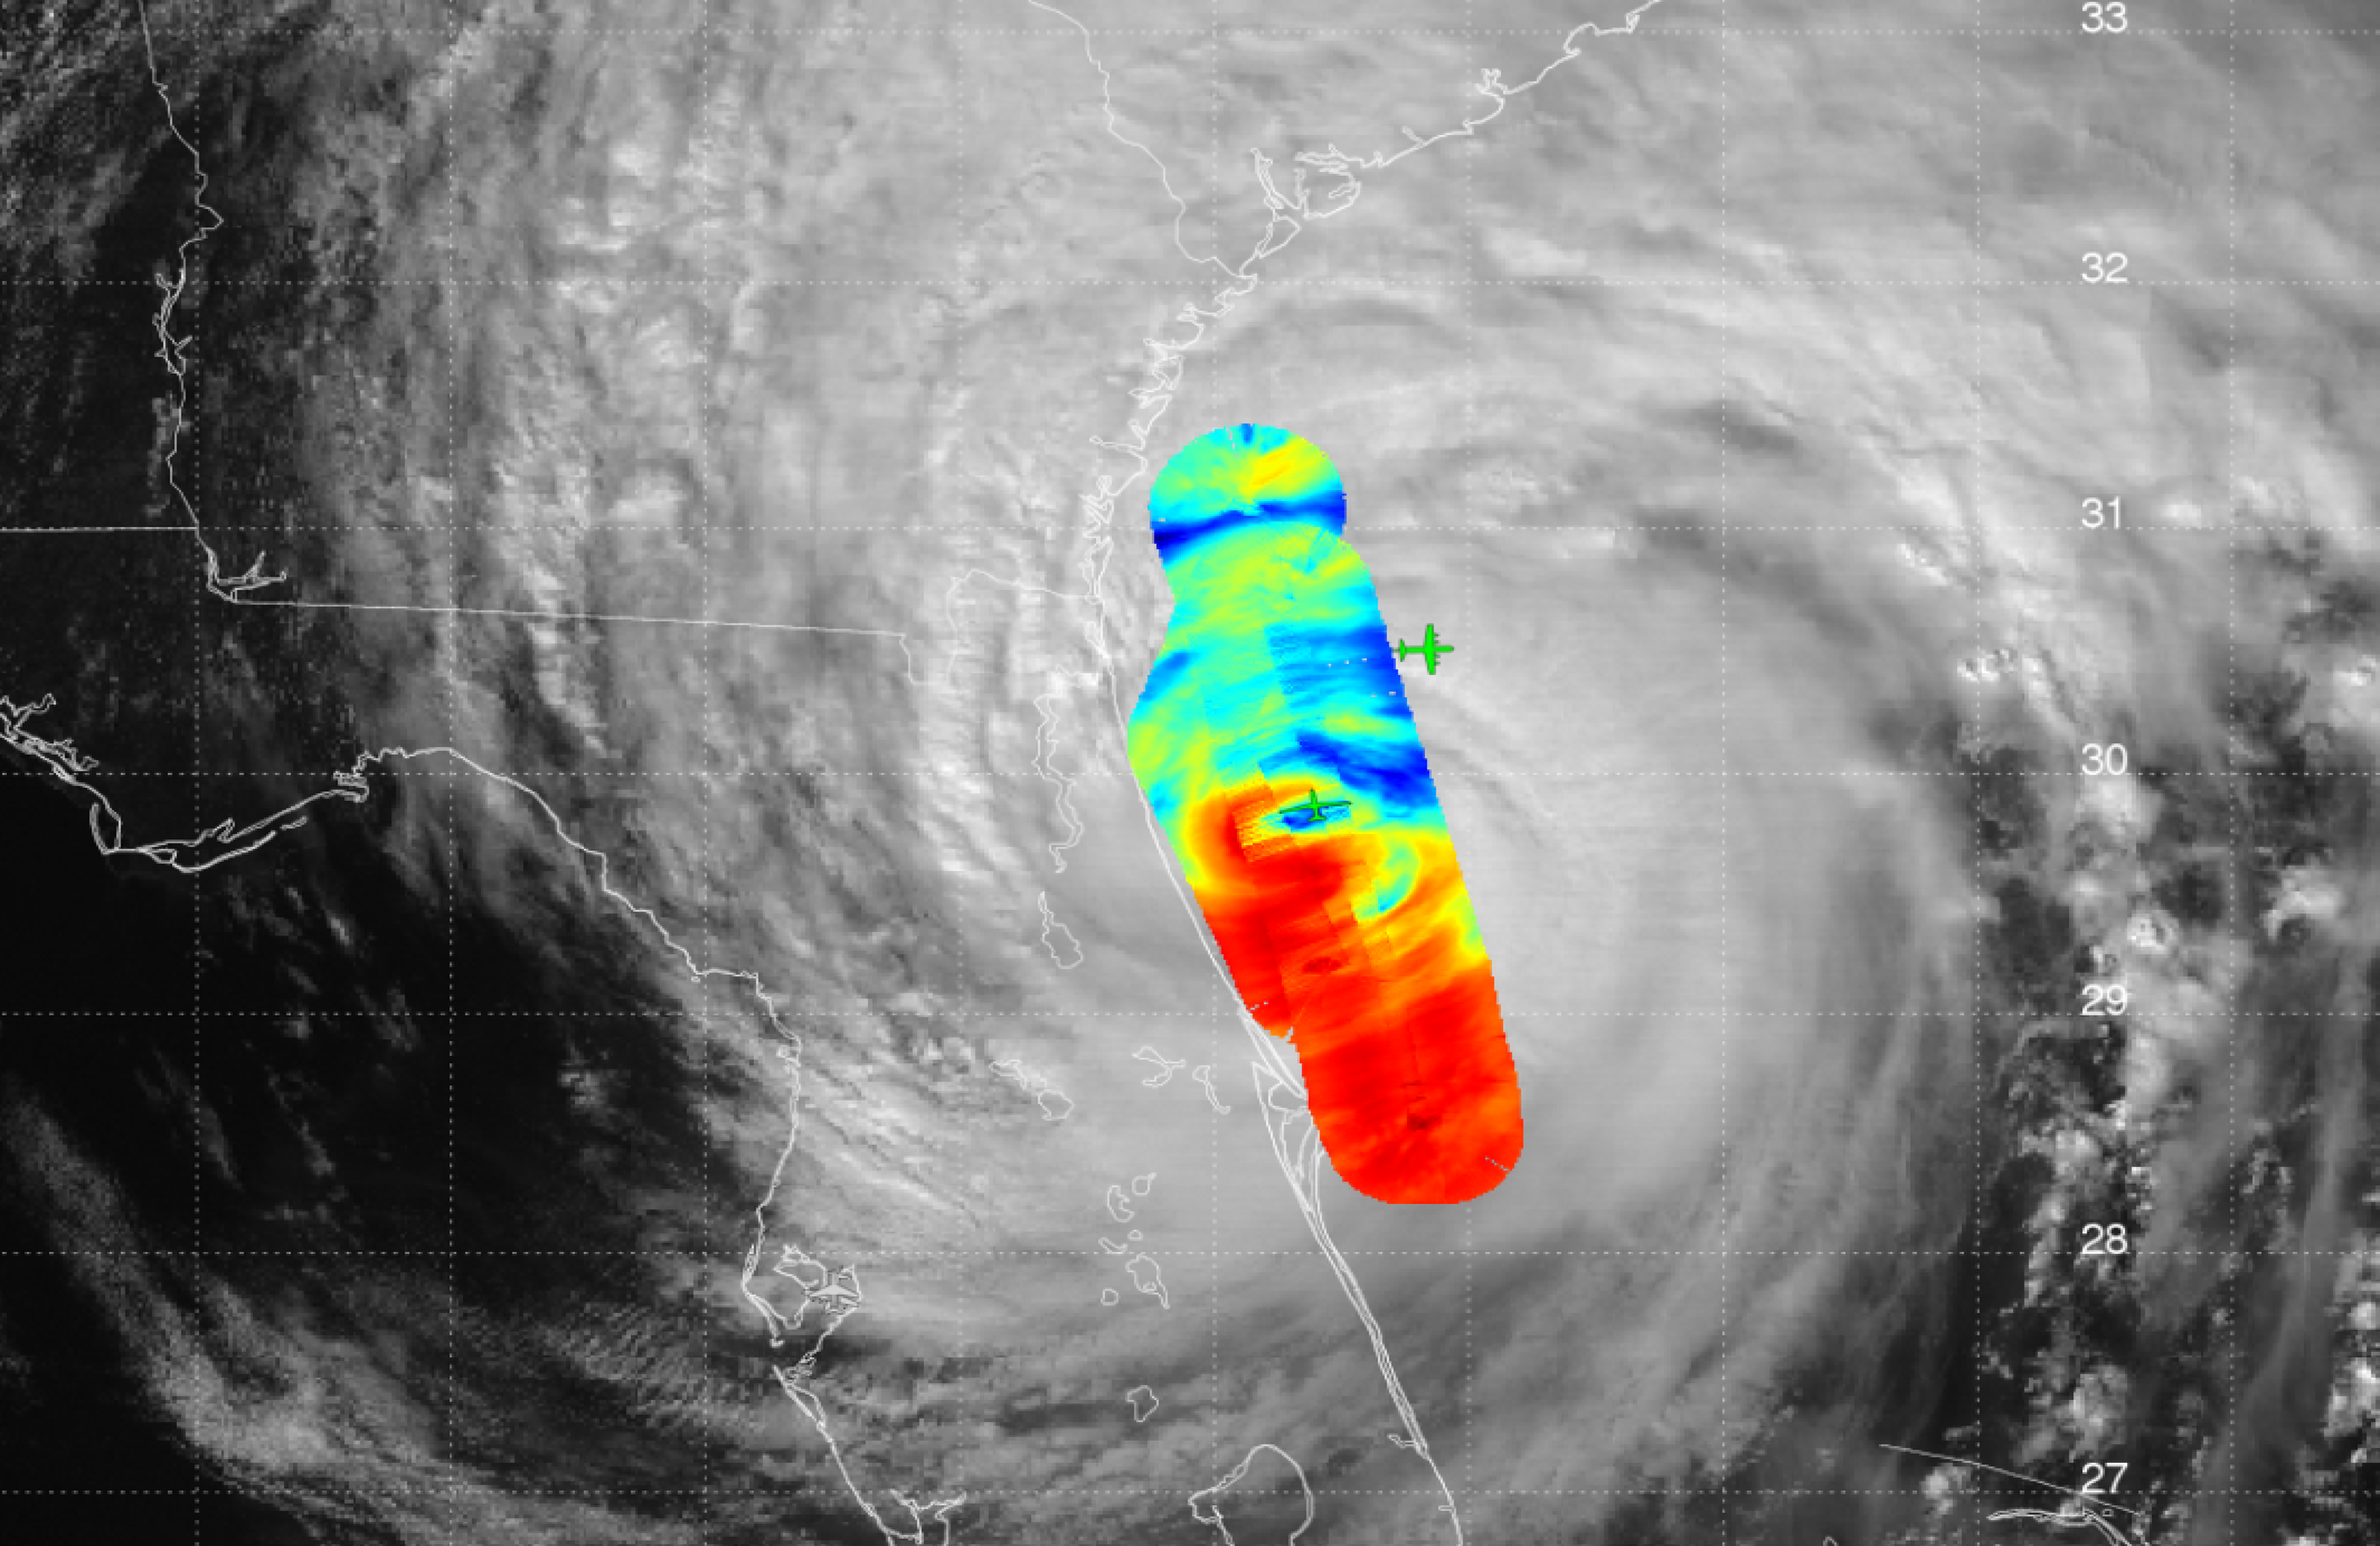

JPL’s HAMSR Takes Hurricane Matthew’s Temperature

JPL’s High-Altitude Monolithic Microwave Integrated Circuit Sounding Radiometer (HAMSR) instrument captured this look inside Hurricane Matthew’s spiral clouds on Oct. 7, 2016, flying on a NASA Global Hawk unmanned aircraft. Red colors show cloud bands without precipitation; blues show rain bands.

Credit: NASA/JPL-Caltech HAMSR team/NOAA SHOUT Team/NASA Global Hawk Team